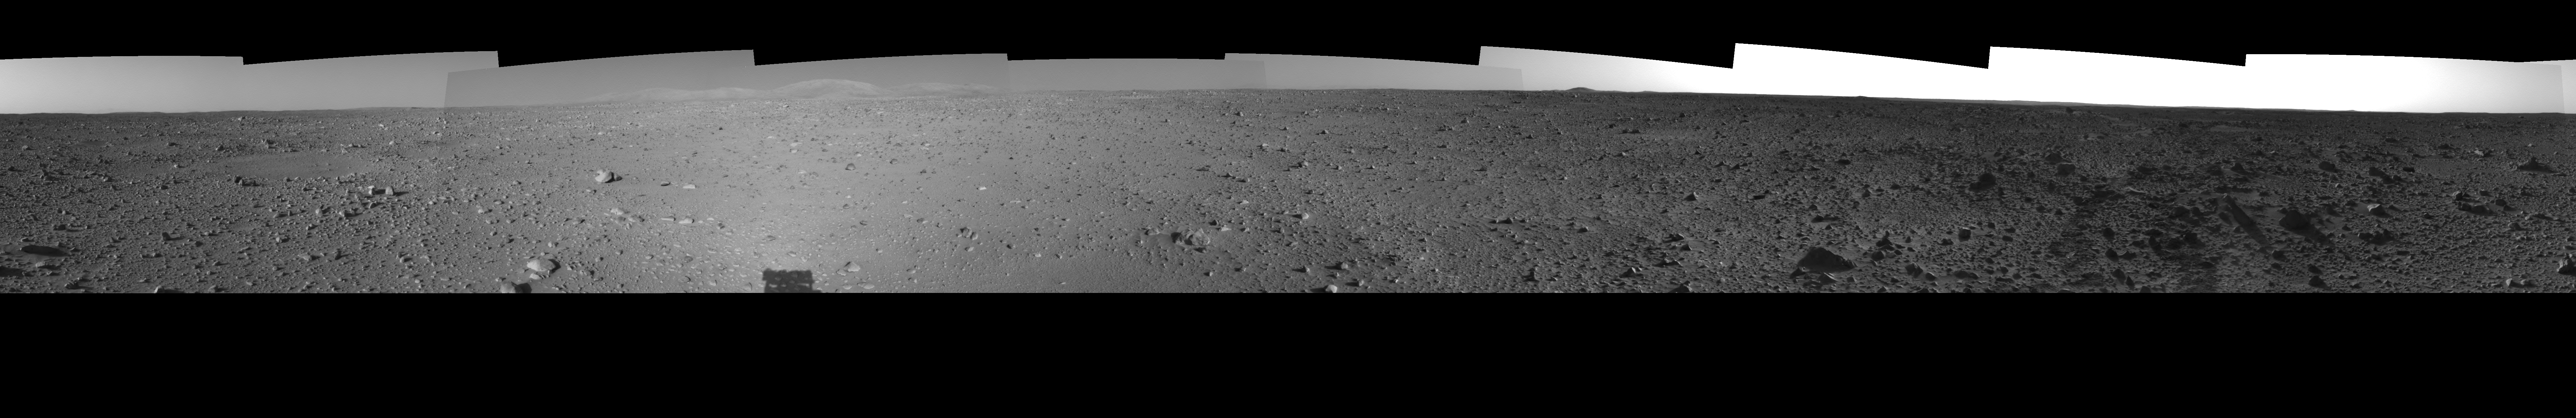

Spirit’s View on Sol 124 (left eye)

This left eye of a stereo pair of views in a cylindrical-perspective projection was created from navigation camera images that NASA’s Mars Exploration Rover Spirit acquired on sol 124 (May 9, 2004). It reveals Spirit’s view as it gets closer to the “Columbia Hills.”

See PIA05901 for 3-D view and PIA05903 for right eye view of this left eye cylindrical-perspective projection.

Credit: NASA/JPL